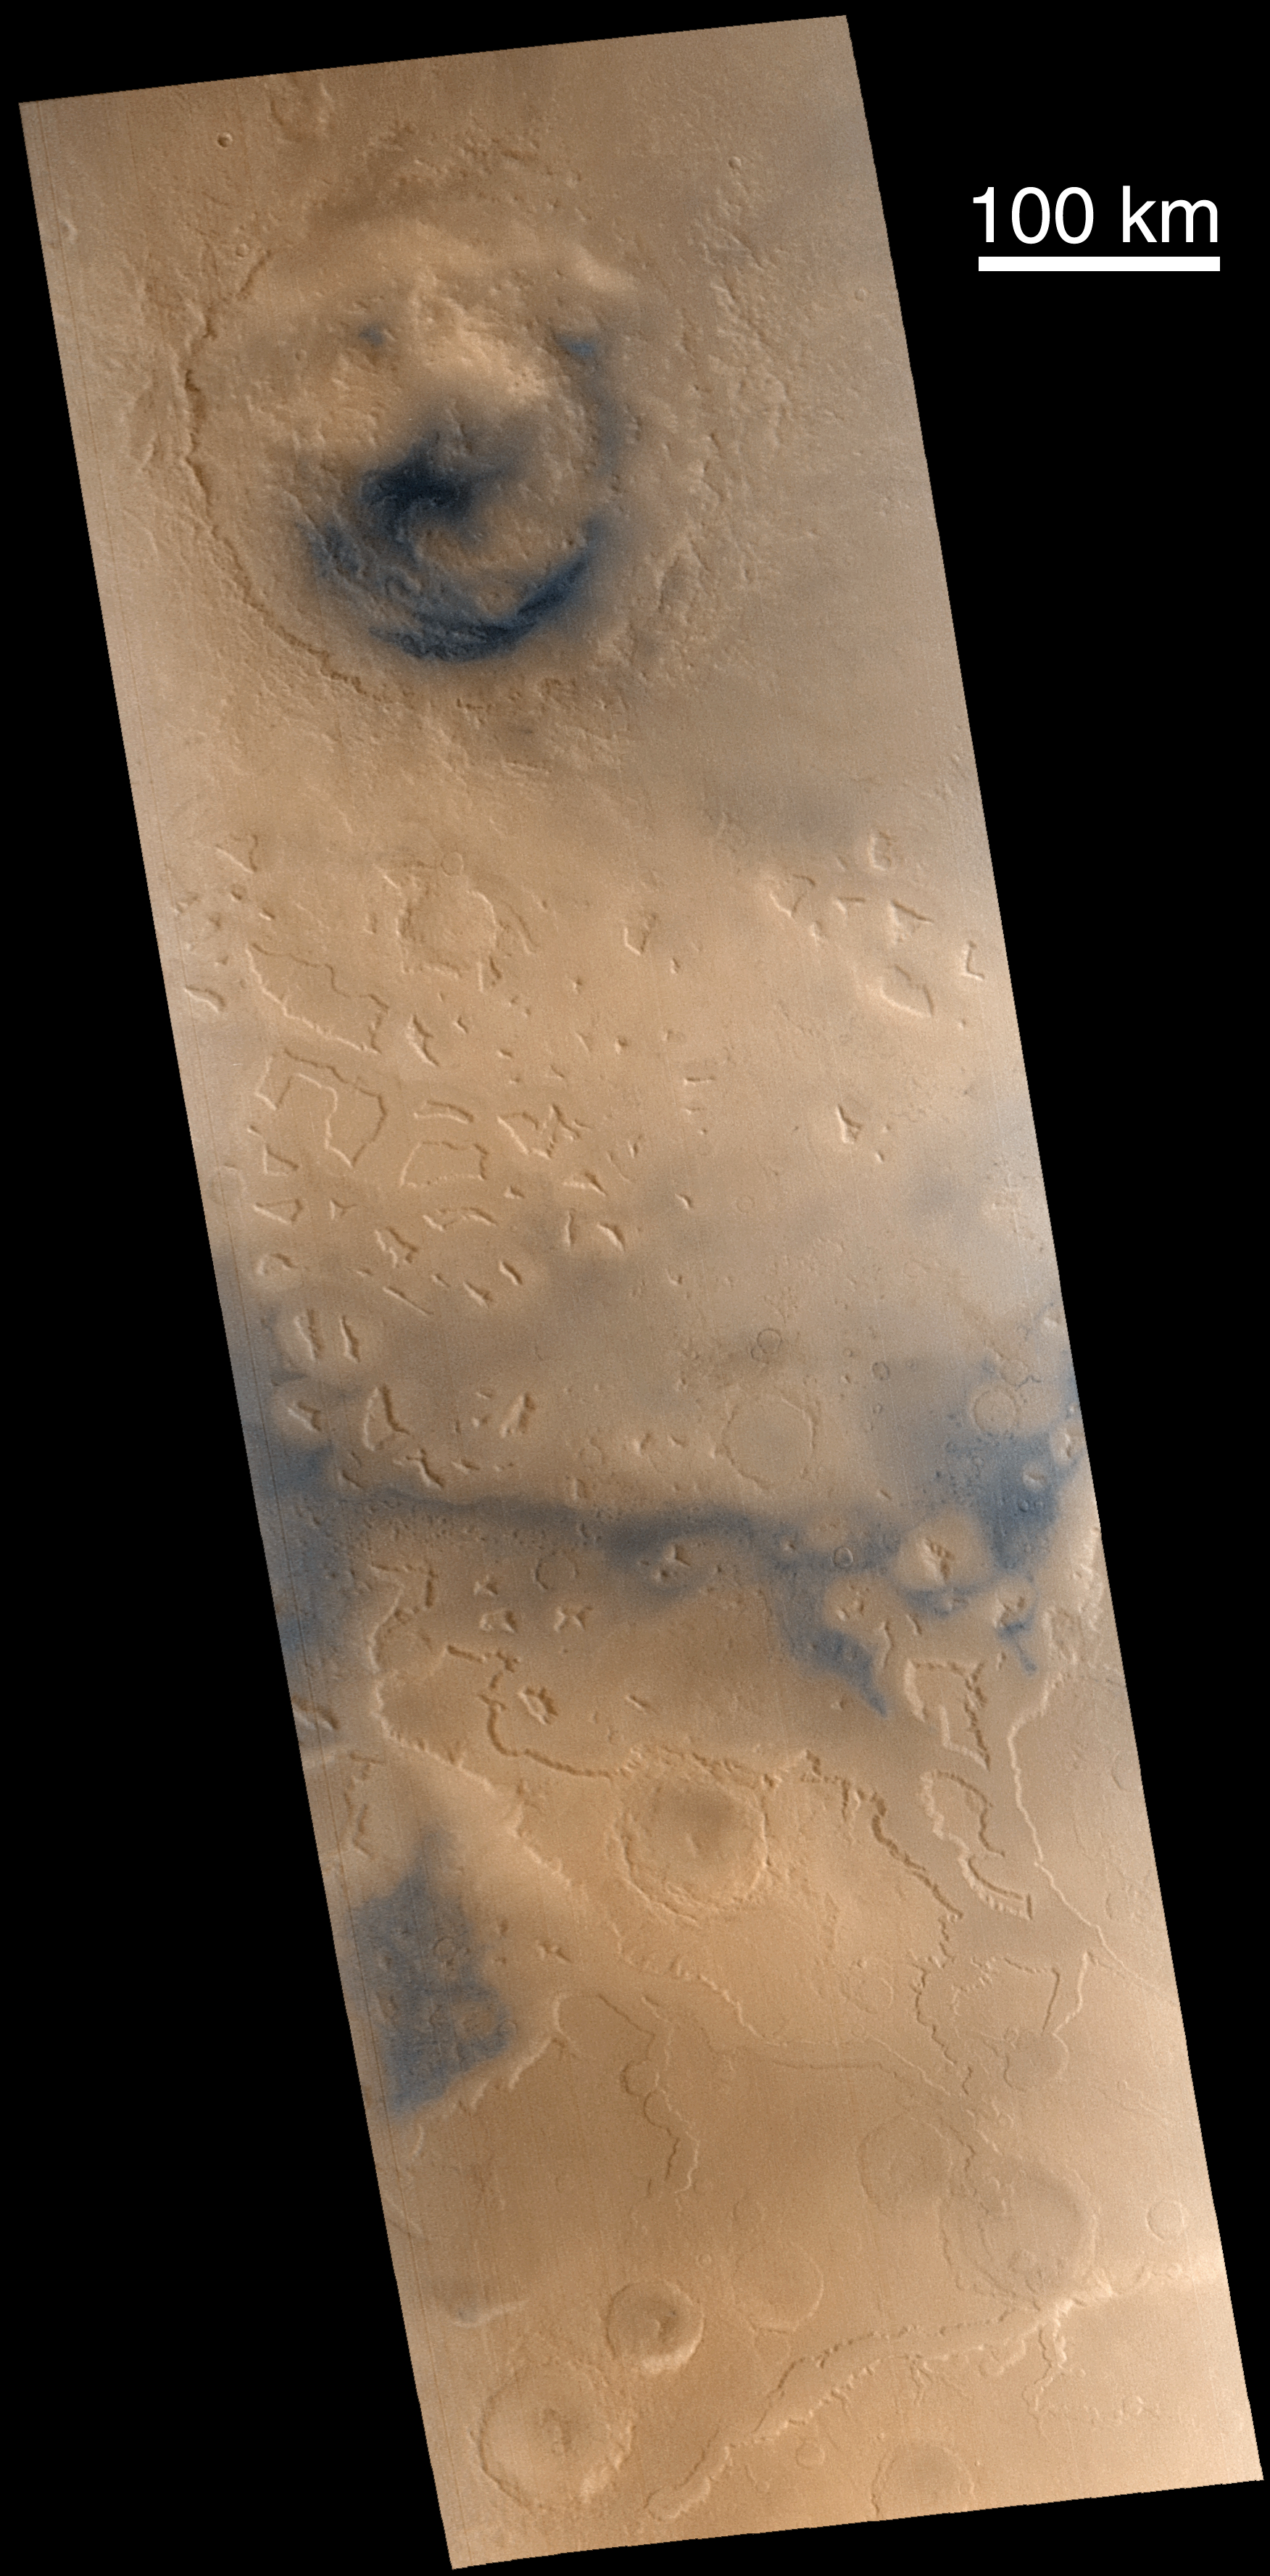

Lyot Crater and Northern Deuteronilus Mensae

Martian “fretted terrain” occurs in regions of buttes and mesas that stand at the erosional margin where northern low-lying plains meet the higher-standing cratered uplands. Found mostly in the mid-northern latitudes, some of the best examples of fretted terrain occur in Deuteronilus Mensae. Here, the interaction of the process that creates the mesas and buttes, the processes that modify these surfaces after they form, and the relationship of both of these processes with the “near-instantaneous” event that formed the large crater Lyot, provide us places to look to decipher this small but important piece of martian geological history. Part of that effort requires us to acquire compositional information–from the Mars Global Surveyor Thermal Emission Spectrometer (TES), from the Thermal Infrared Mapping Spectrometer (THEMIS) and Gamma Ray Spectrometer (GRS) on the 2001 Mars Odyssey mission, and from color images such as these taken by Mars Global Surveyor’s Mars Orbiter Camera. Subtle and not-so-subtle color variations seen in this composite of MOC images M23-01279 and M23-01280 (acquired January 19, 2001) trace both the movement of dark sand of possible volcanic origin and fresh, dark outcrops of unweathered bedrock.

Credit: NASA/JPL/MSSS